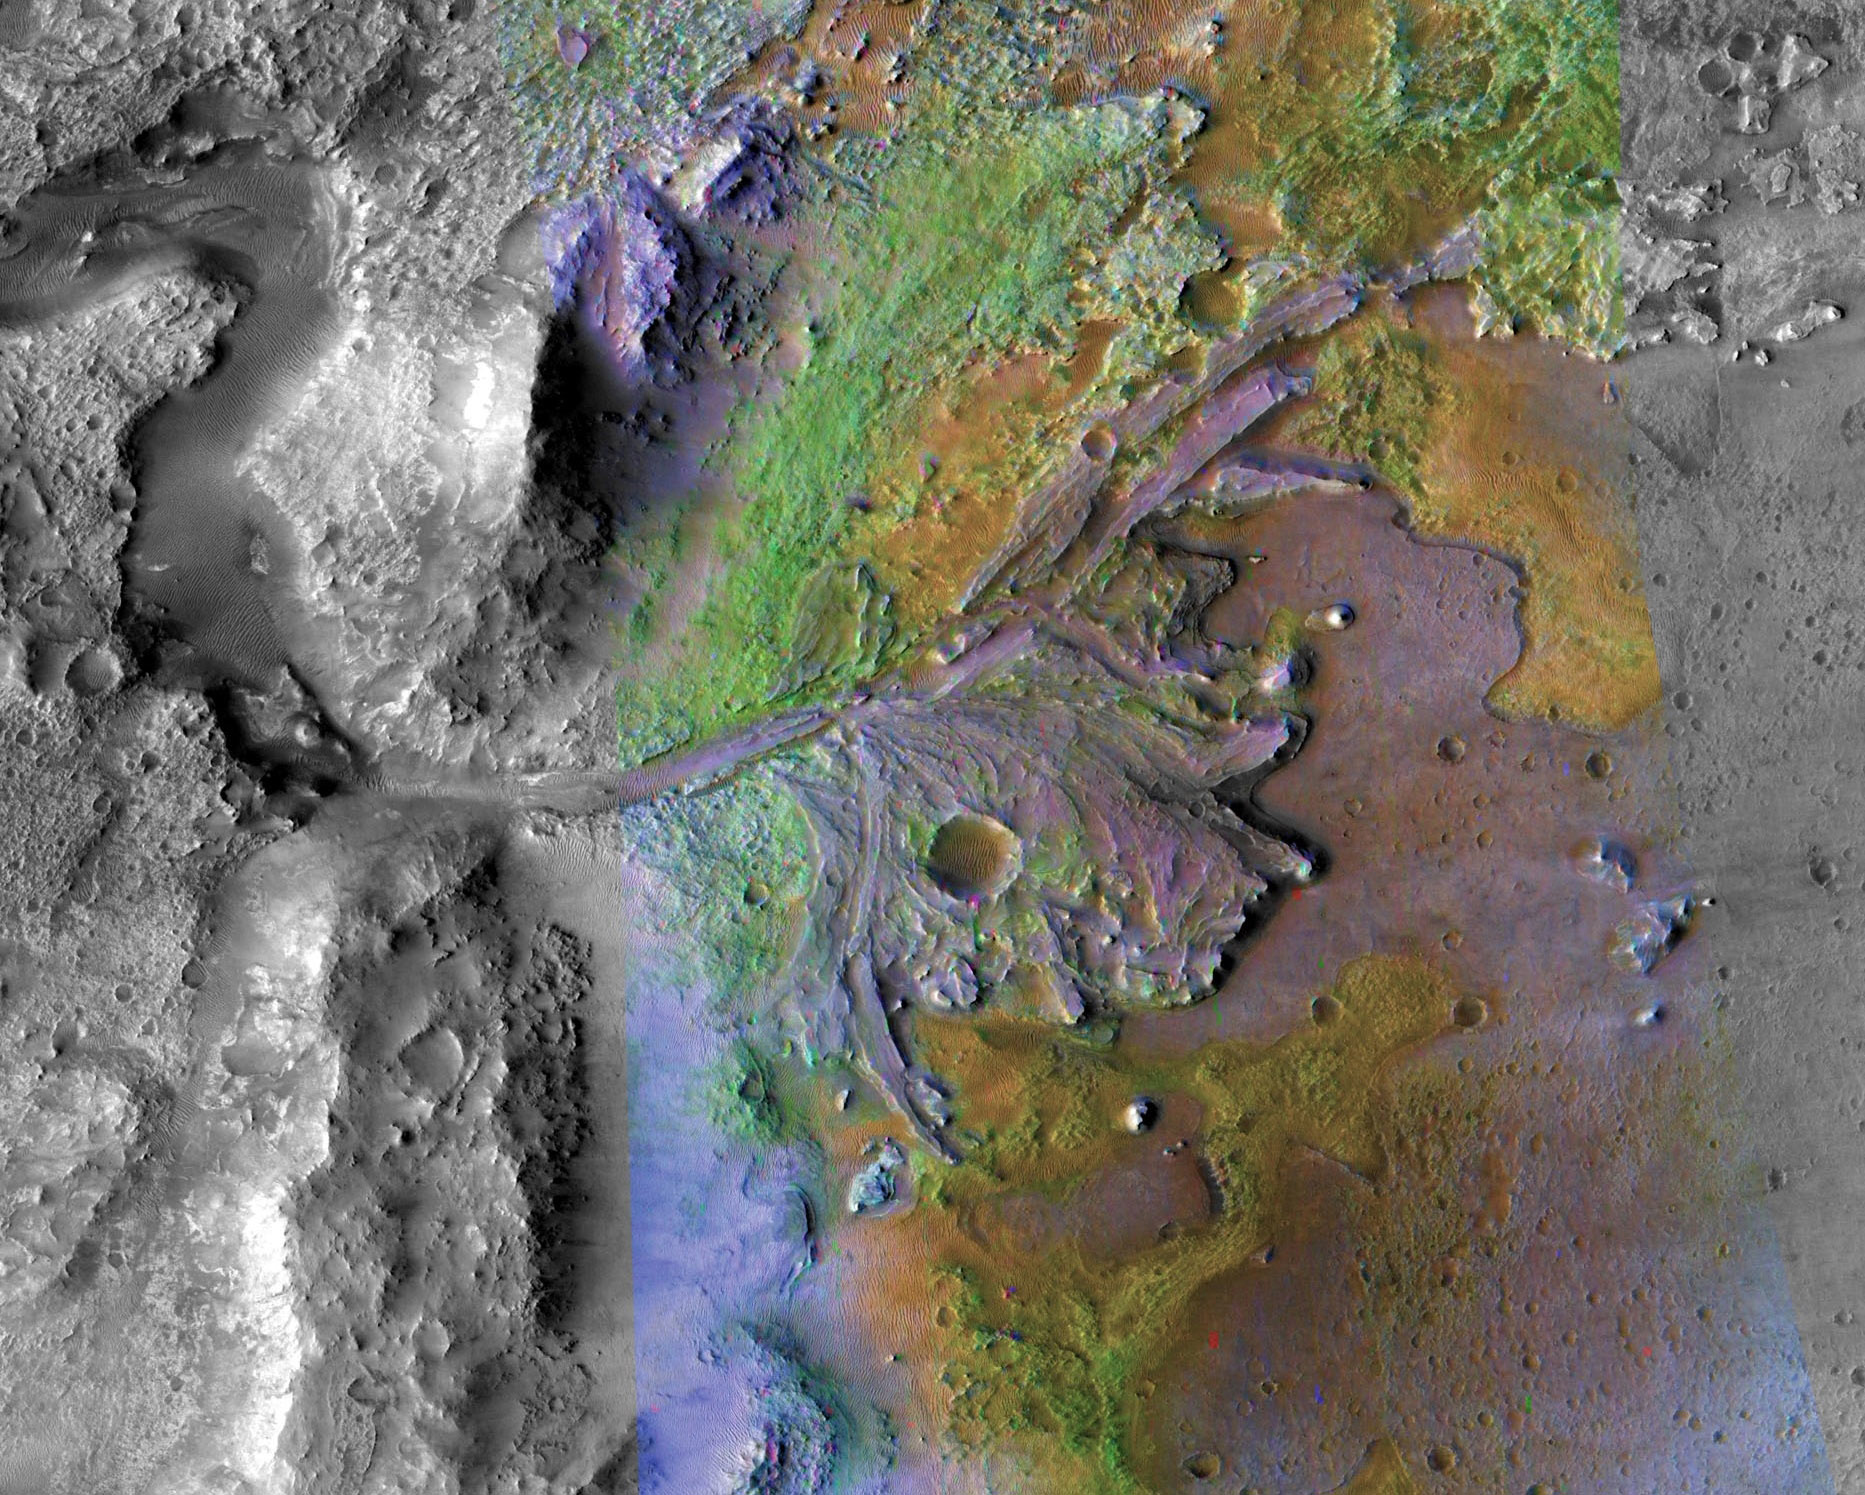

Jezero Crater, Mars 2020’s Landing Site

This image is of Jezero Crater on Mars, the landing site for NASA’s Mars 2020 mission. It was taken by instruments on NASA’s Mars Reconnaissance Orbiter (MRO), which regularly takes images of potential landing sites for future missions.

On ancient Mars, water carved channels and transported sediments to form fans and deltas within lake basins. Examination of spectral data acquired from orbit show that some of these sediments have minerals that indicate chemical alteration by water. Here in Jezero Crater delta, sediments contain clays and carbonates.

The image combines information from two instruments on MRO: the Compact Reconnaissance Imaging Spectrometer for Mars (CRISM) and the Context Camera (CTX). The Johns Hopkins University Applied Physics Laboratory in Laurel, Maryland, led the work to build the CRISM instrument and operates CRISM in coordination with an international team of researchers from universities, government and the private sector. Malin Space Science Systems in San Diego built and operates CTX.

NASA’s Jet Propulsion Laboratory, a division of Caltech in Pasadena, California, manages the Mars Reconnaissance Orbiter Project for NASA’s Science Mission Directorate, Washington. Lockheed Martin Space Systems, Denver, built the orbiter and collaborates with JPL to operate it.

Credit: NASA/JPL-Caltech/MSSS/JHU-APL